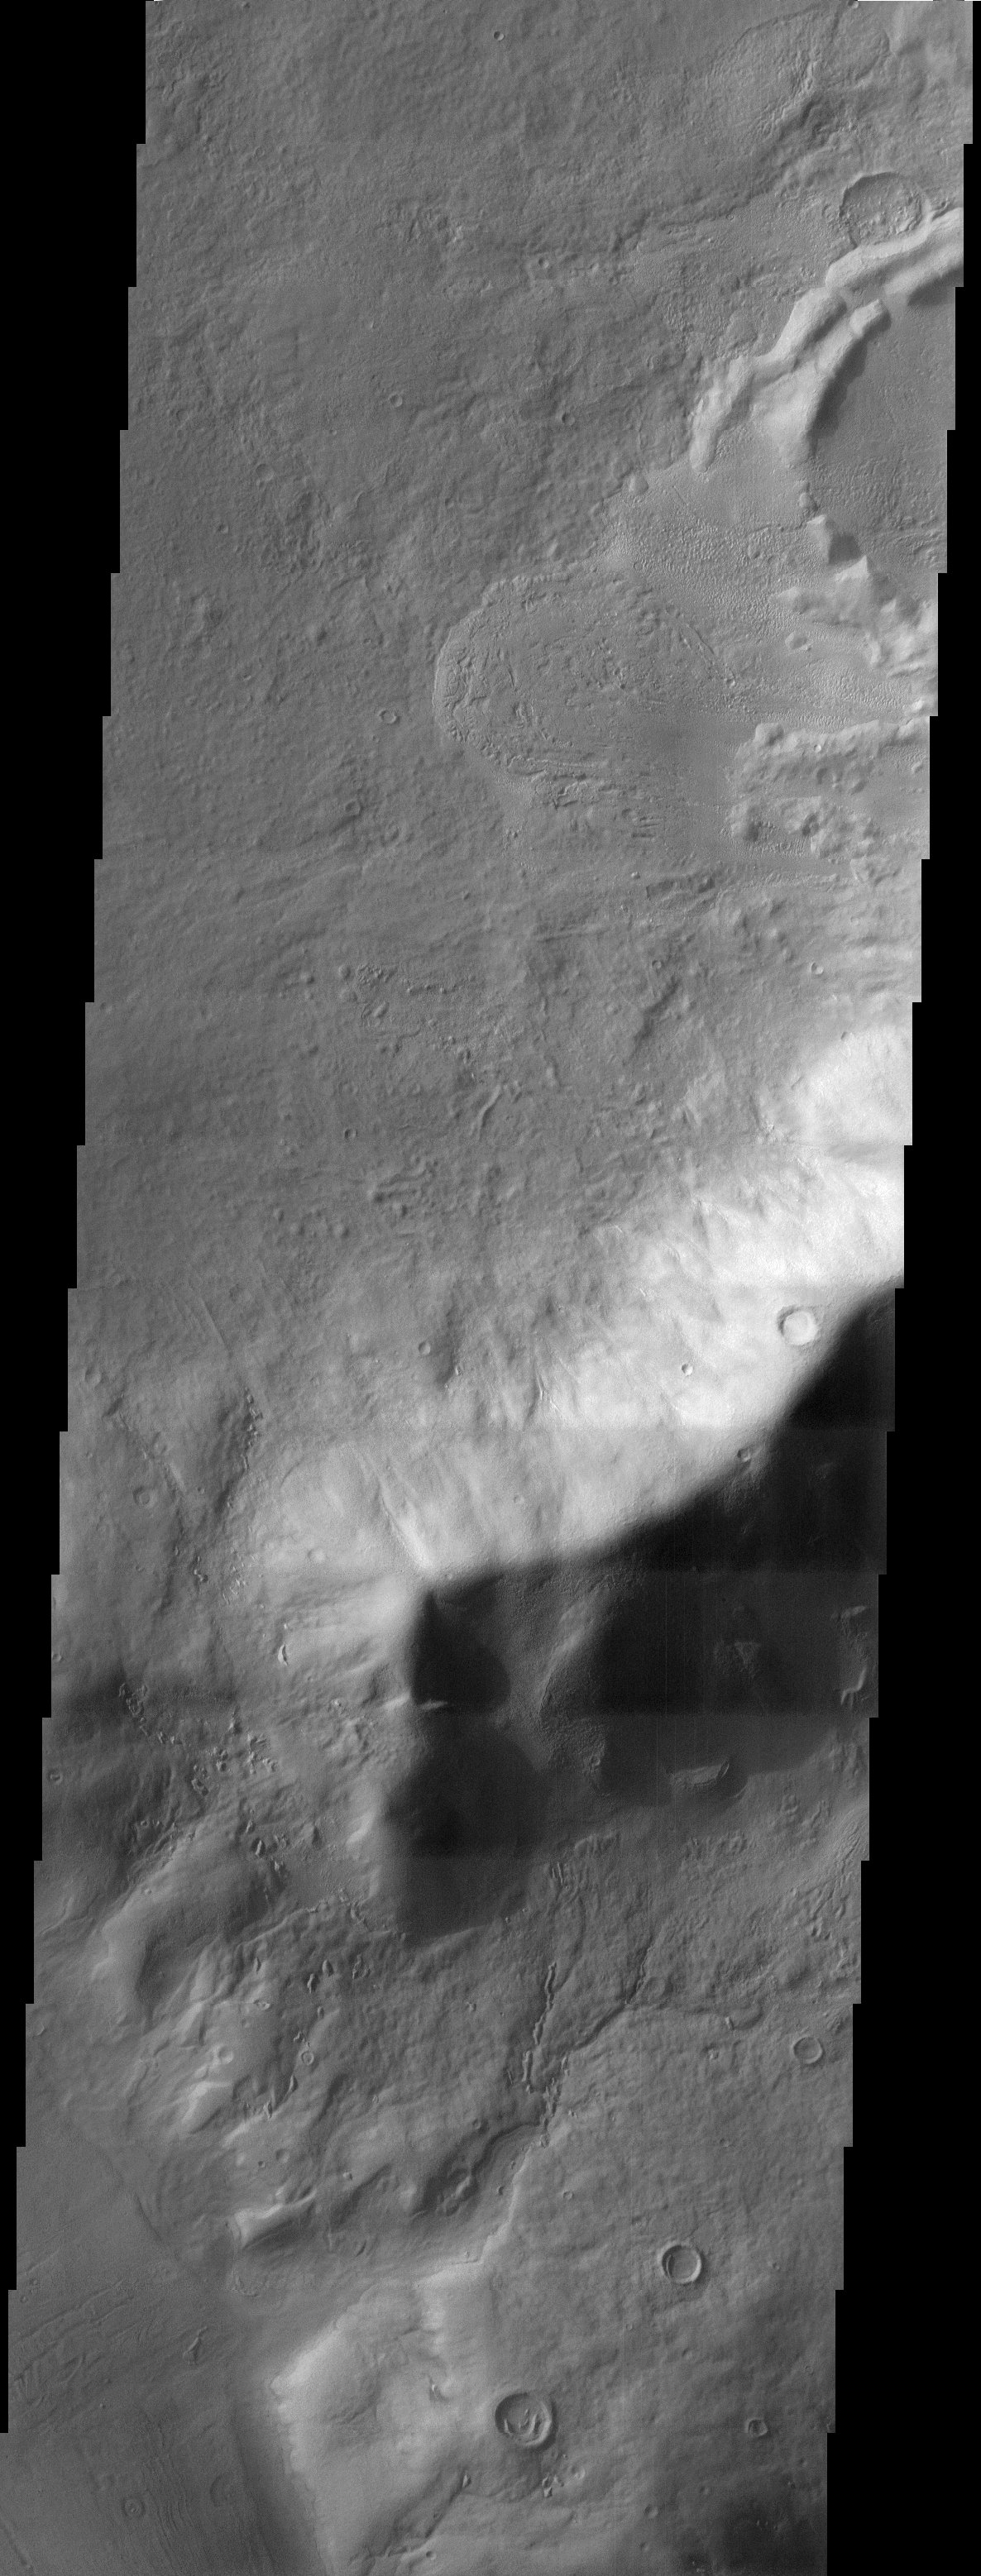

Reull Vallis

The channels and impact crater rim shown in this THEMIS image provide insight to the forces that have sculpted the surface within the extensive Reull Vallis network. Drainage features and dissected materials observed around and within the impact crater wall demonstrate the erosional and depositional effects of possible fluvial processes. A portion of a possible landslide is also observed within the crater as lobes of material emanate from the crater wall. Reull Vallis is a large and morphologically diverse outflow channel system, and this small view from within demonstrates the combination of mass movement processes that have persisted over an extended time period.

Note: this THEMIS visual image has not been radiometrically nor geometrically calibrated for this preliminary release. An empirical correction has been performed to remove instrumental effects. A linear shift has been applied in the cross-track and down-track direction to approximate spacecraft and planetary motion. Fully calibrated and geometrically projected images will be released through the Planetary Data System in accordance with Project policies at a later time.

NASA’s Jet Propulsion Laboratory manages the 2001 Mars Odyssey mission for NASA’s Office of Space Science, Washington, D.C. The Thermal Emission Imaging System (THEMIS) was developed by Arizona State University, Tempe, in collaboration with Raytheon Santa Barbara Remote Sensing. The THEMIS investigation is led by Dr. Philip Christensen at Arizona State University. Lockheed Martin Astronautics, Denver, is the prime contractor for the Odyssey project, and developed and built the orbiter. Mission operations are conducted jointly from Lockheed Martin and from JPL, a division of the California Institute of Technology in Pasadena.

Credit: NASA/JPL/Arizona State University